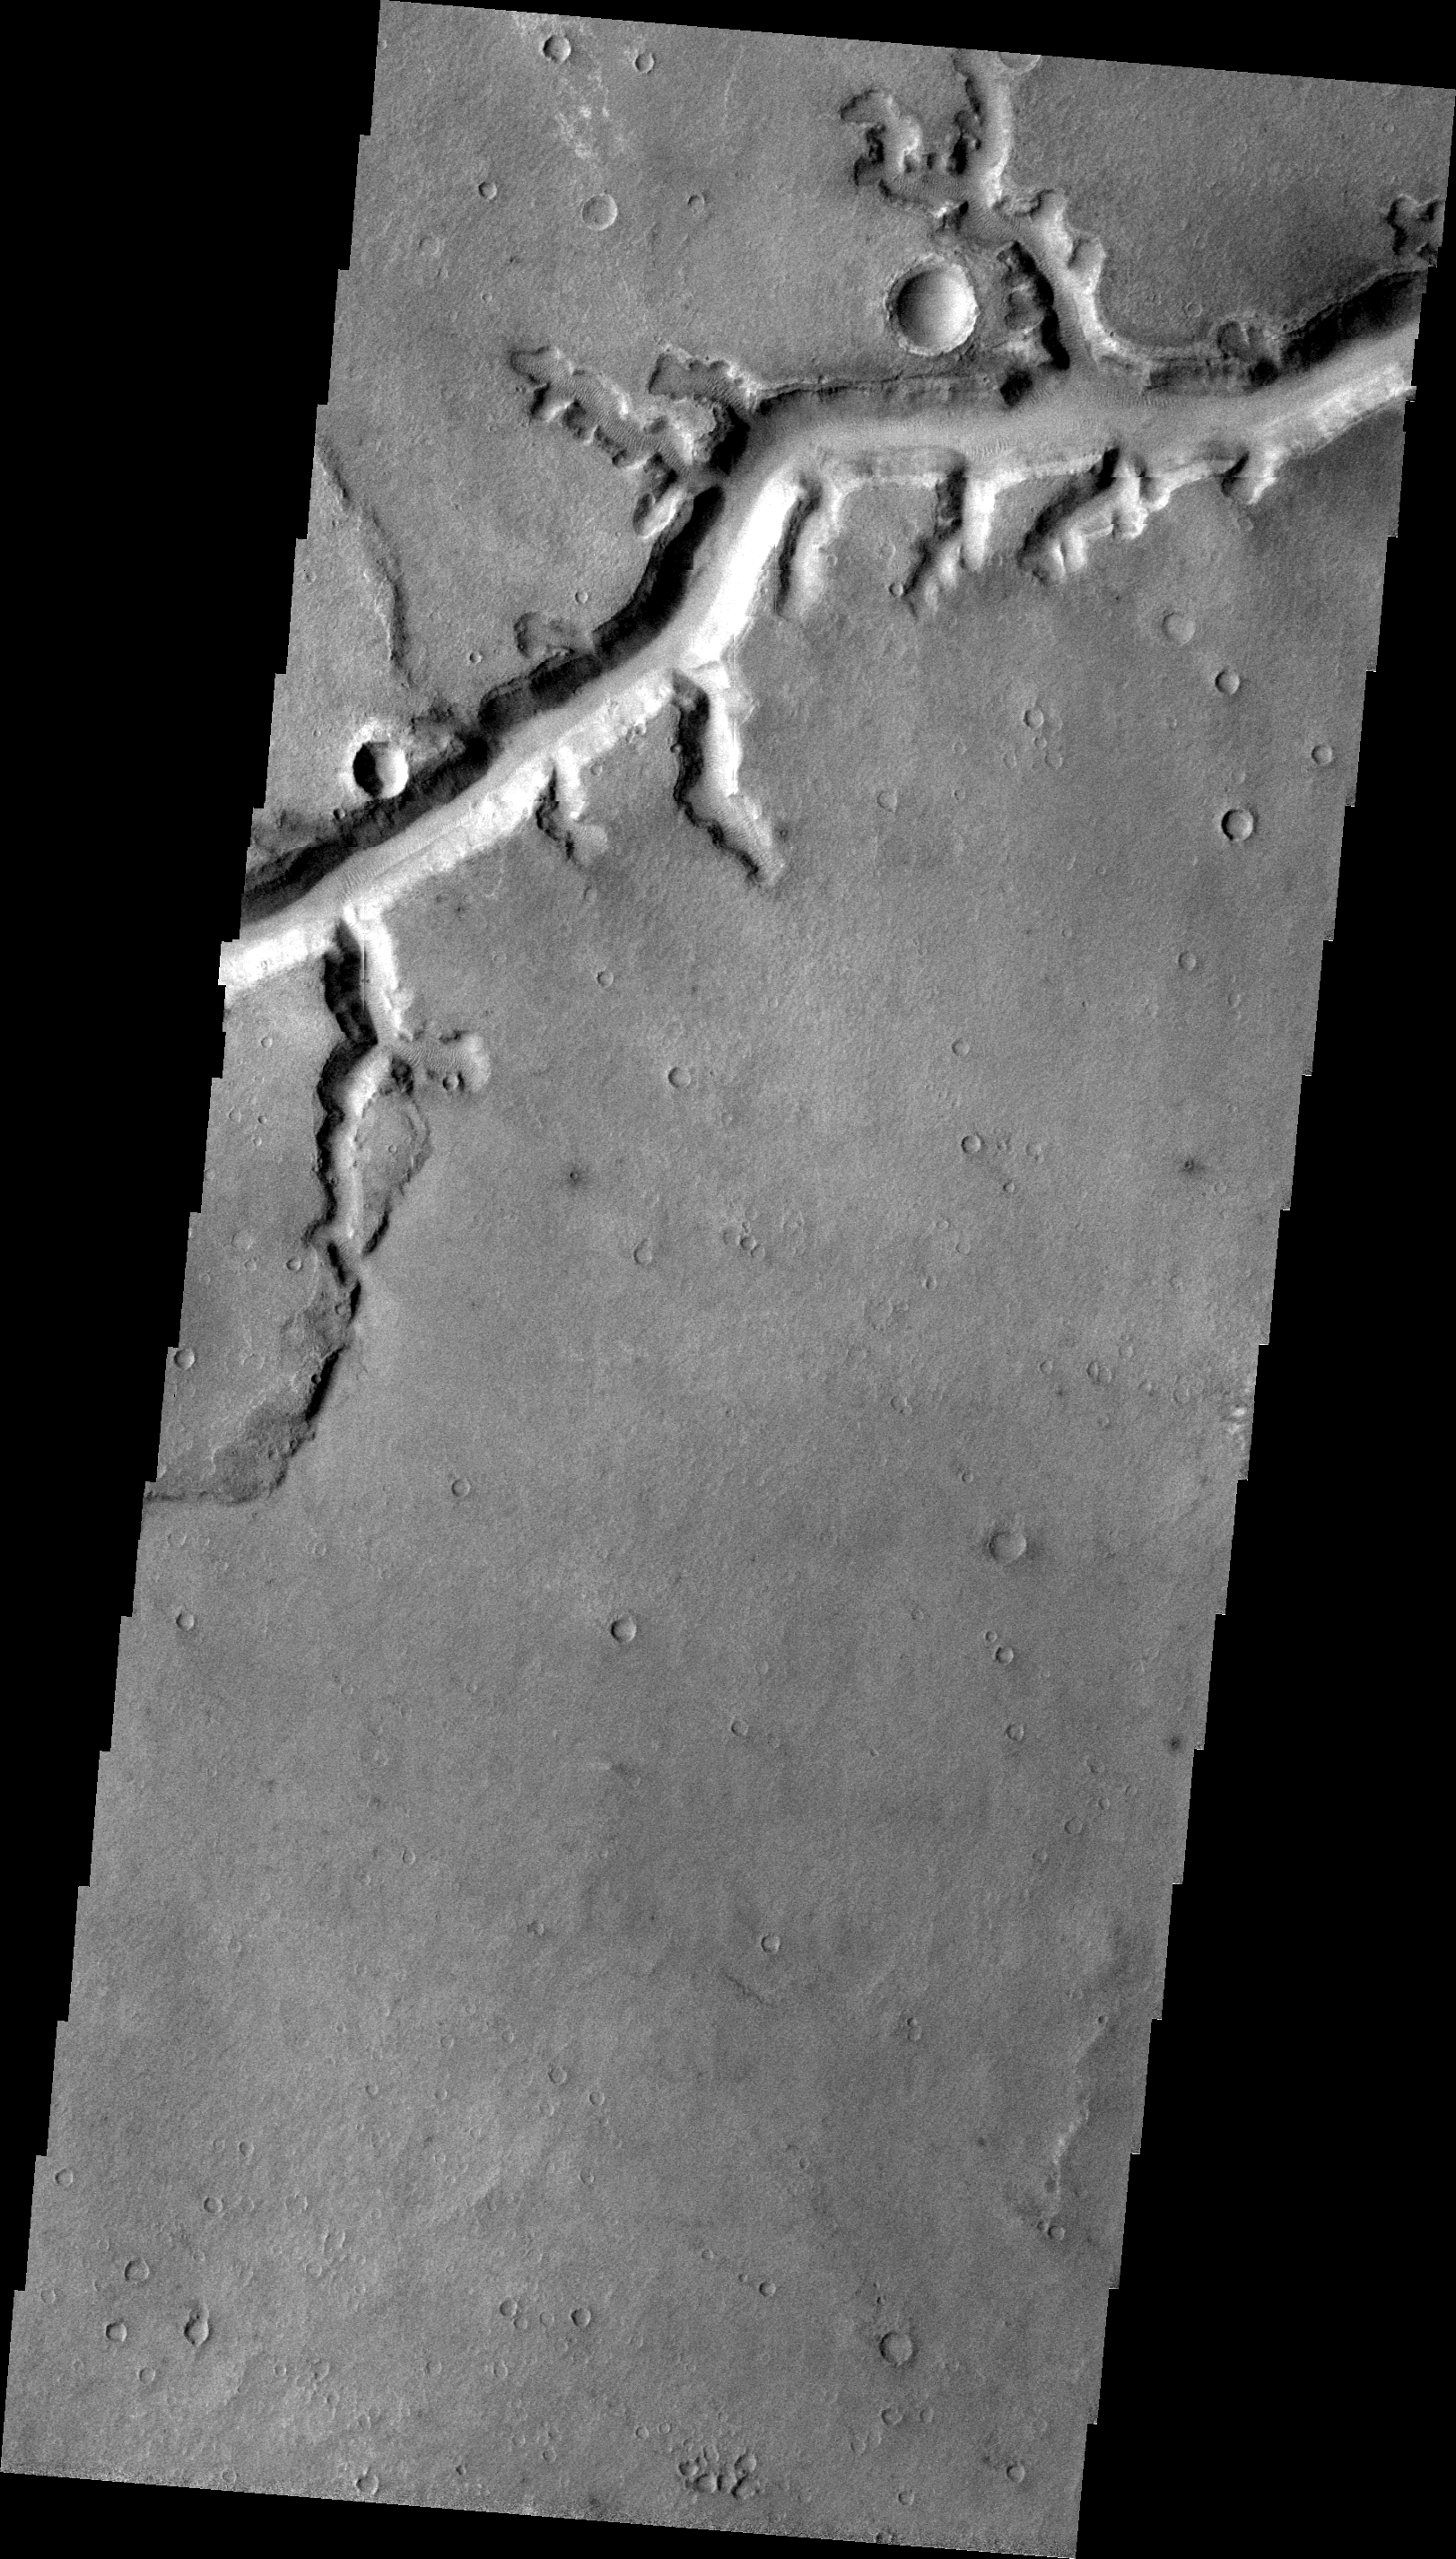

Nirgal Vallis

This VIS image shows a portion of Nirgal Vallis.

Image information: VIS instrument. Latitude -27.4N, Longitude 316.4E. 22 meter/pixel resolution.

Please see the THEMIS Data Citation Note for details on crediting THEMIS images.

Note: this THEMIS visual image has not been radiometrically nor geometrically calibrated for this preliminary release. An empirical correction has been performed to remove instrumental effects. A linear shift has been applied in the cross-track and down-track direction to approximate spacecraft and planetary motion. Fully calibrated and geometrically projected images will be released through the Planetary Data System in accordance with Project policies at a later time.

NASA’s Jet Propulsion Laboratory manages the 2001 Mars Odyssey mission for NASA’s Office of Space Science, Washington, D.C. The Thermal Emission Imaging System (THEMIS) was developed by Arizona State University, Tempe, in collaboration with Raytheon Santa Barbara Remote Sensing. The THEMIS investigation is led by Dr. Philip Christensen at Arizona State University. Lockheed Martin Astronautics, Denver, is the prime contractor for the Odyssey project, and developed and built the orbiter. Mission operations are conducted jointly from Lockheed Martin and from JPL, a division of the California Institute of Technology in Pasadena.

Credit: NASA/JPL/ASU